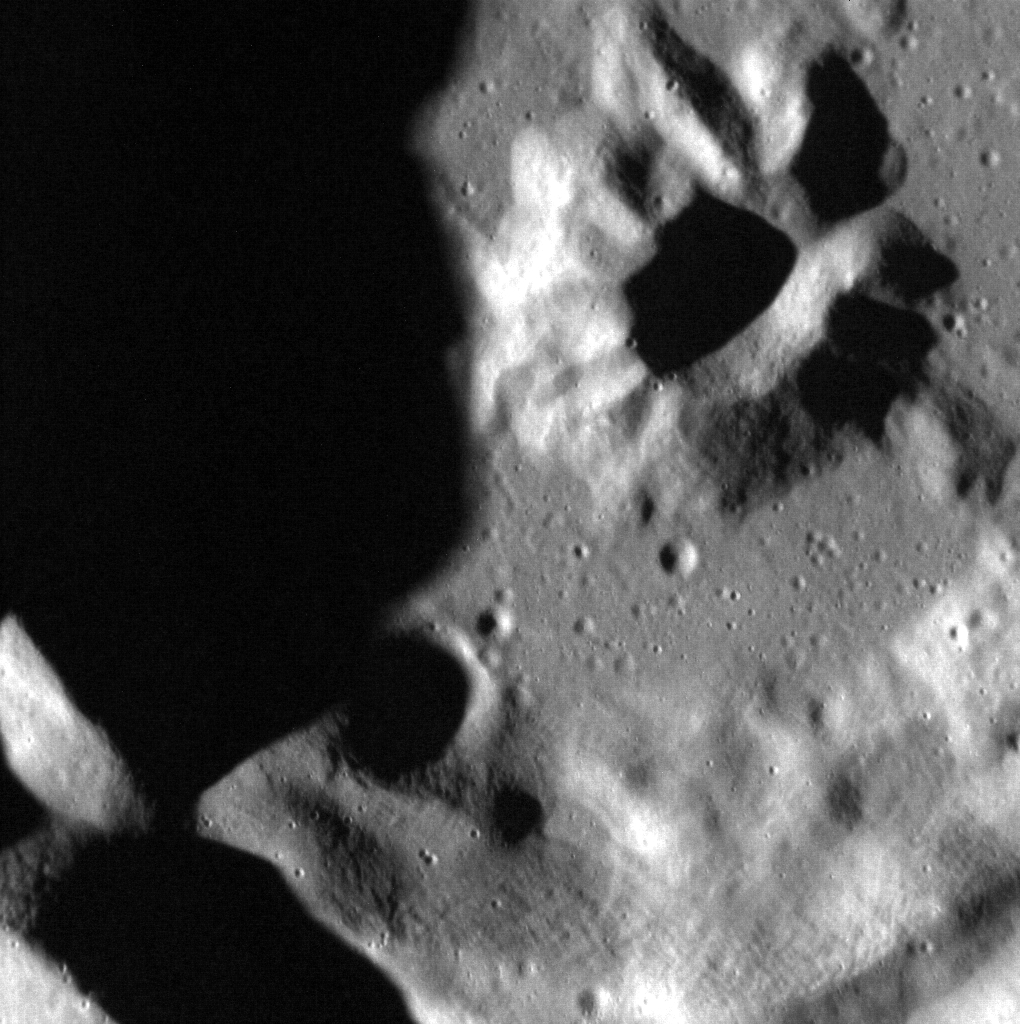

A Flower in Egonu

This image is a high-resolution view of the polar crater Egonu. The ‘flower’ in the crater is Egonu’s central peak. Egonu is named after Uzo Egonu, a Nigerian artist (1931-1996). He was known for crossing the boundary between Western and African painting, as he lived in England for most of his life.

This image was acquired as a high-resolution targeted observation. Targeted observations are images of a small area on Mercury’s surface at resolutions much higher than the 200-meter/pixel morphology base map. It is not possible to cover all of Mercury’s surface at this high resolution, but typically several areas of high scientific interest are imaged in this mode each week.

Date acquired: July 05, 2012
Image Mission Elapsed Time (MET): 249988836
Image ID: 2143790
Instrument: Narrow Angle Camera (NAC) of the Mercury Dual Imaging System (MDIS)
Center Latitude: 67.15°
Center Longitude: 61.80° E
Resolution: 13 meters/pixel
Scale: This image is about 14 km (8.7 miles) across
Incidence Angle: 75.6°
Emission Angle: 1.3°
Phase Angle: 74.3°

The MESSENGER spacecraft is the first ever to orbit the planet Mercury, and the spacecraft’s seven scientific instruments and radio science investigation are unraveling the history and evolution of the Solar System’s innermost planet. MESSENGER acquired over 150,000 images and extensive other data sets. MESSENGER is capable of continuing orbital operations until early 2015.

For information regarding the use of images, see the MESSENGER image use policy.

Credit: NASA/Johns Hopkins University Applied Physics Laboratory/Carnegie Institution of Washington